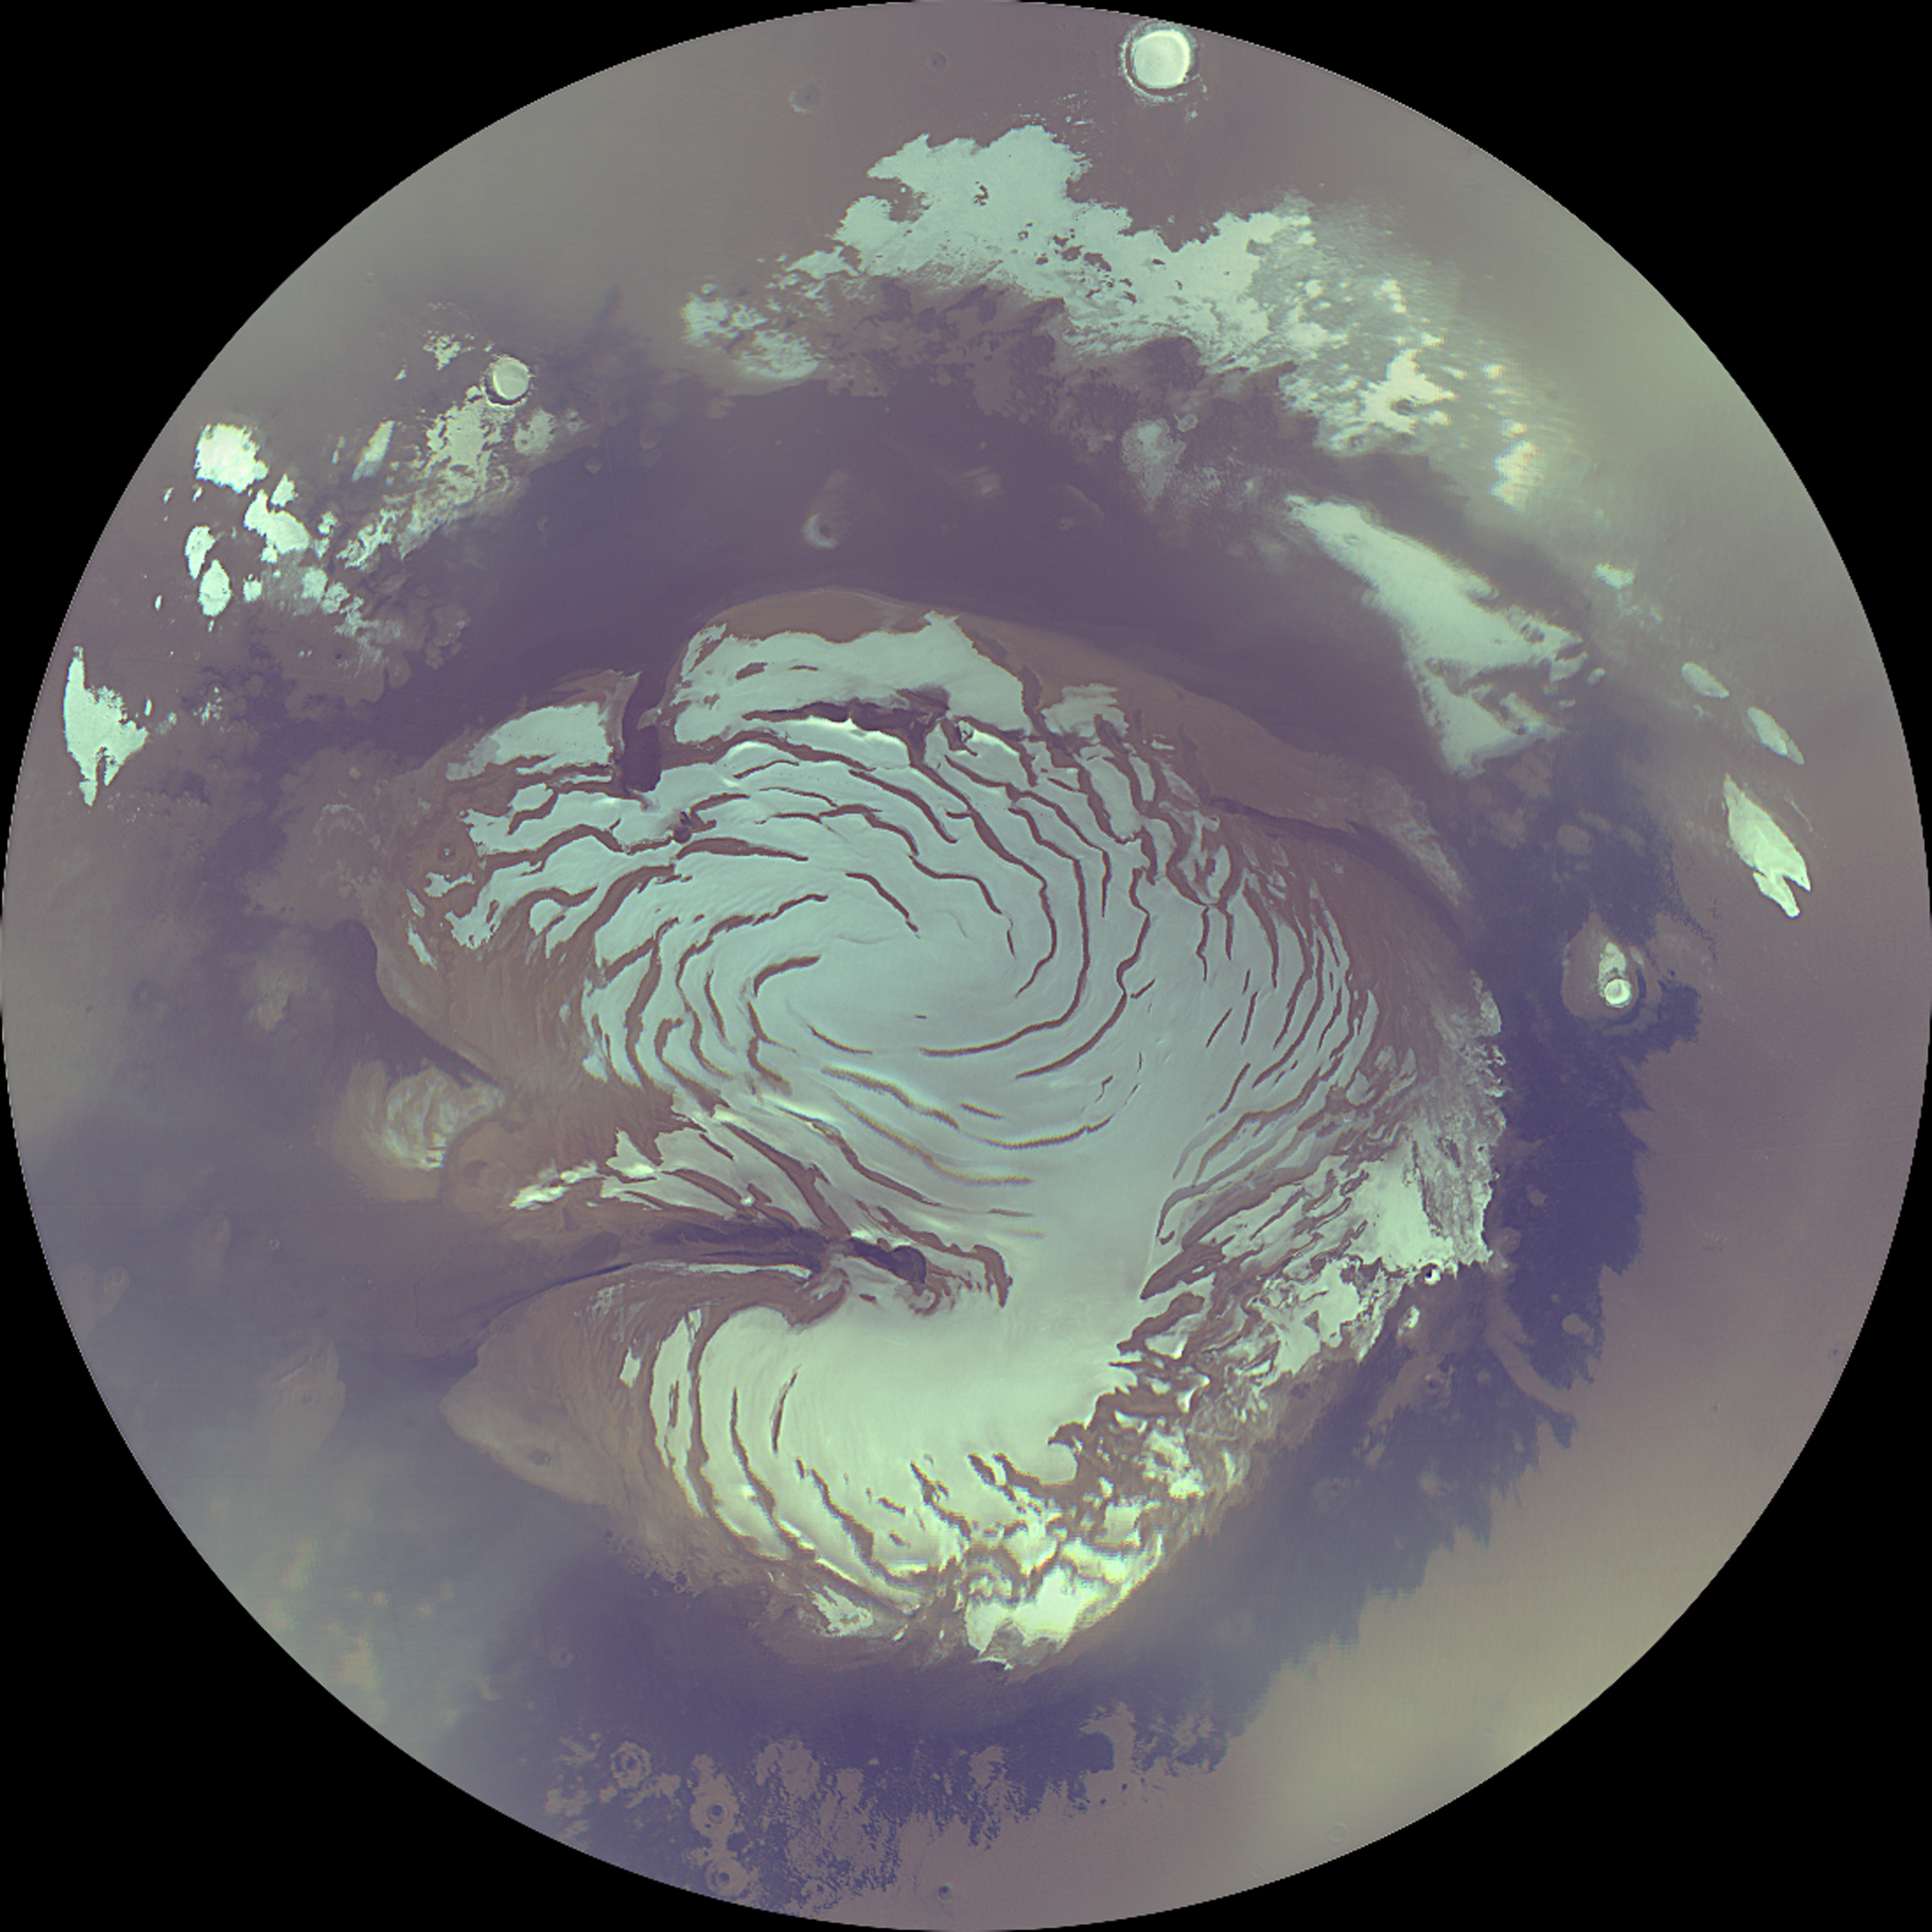

Mars Polar Cap During Transition Phase Instrument Checkout

During the last week of September and the first week or so of October 2006, scientific instruments on NASA’s Mars Reconnaissance Orbiter were turned on to acquire test information during the transition phase leading up to full science operations. The mission’s primary science phase will begin the first week of November 2006, following superior conjunction. (Superior conjunction is where a planet goes behind the sun as viewed from Earth.) Since it is very difficult to communicate with a spacecraft when it is close to the sun as seen from Earth, this checkout of the instruments was crucial to being ready for the primary science phase of the mission.

Throughout the transition-phase testing, the Mars Color Imager (MARCI) acquired terminator (transition between nighttime and daytime) to terminator swaths of color images on every dayside orbit, as the spacecraft moved northward in its orbit. The south polar region was deep in winter shadow, but the north polar region was illuminated the entire Martian day. During the primary mission, such swaths will be assembled into global maps that portray the state of the Martian atmosphere — its weather — as seen every day and at every place at about 3 p.m. local solar time. After the transition phase completed, most of the instruments were turned off, but the Mars Climate Sounder and MARCI have been left on. Their data will be recorded and played back to Earth following the communications blackout associated with conjunction.

Combined with wide-angle image mosaics taken by the Mars Orbiter Camera on NASA’s Mars Global Surveyor at 2 p.m. local solar time, the MARCI maps will be used to track motions of clouds.

This image is a composite mosaic of four polar views of Mars, taken at midnight, 6 a.m., noon, and 6 p.m. local Martian time. This is possible because during summer the sun is always shining in the polar region. It shows the mostly water-ice perennial cap (white area), sitting atop the north polar layered materials (light tan immediately adjacent to the ice), and the dark circumpolar dunes. This view shows the region poleward of about 72 degrees north latitude. The data were acquired at about 900 meters (about 3,000 feet) per pixel. Three channels are shown here, centered on wavelengths of 425 nanometers, 550 nanometers and 600 nanometers.

Credit: NASA/JPL/MSSS